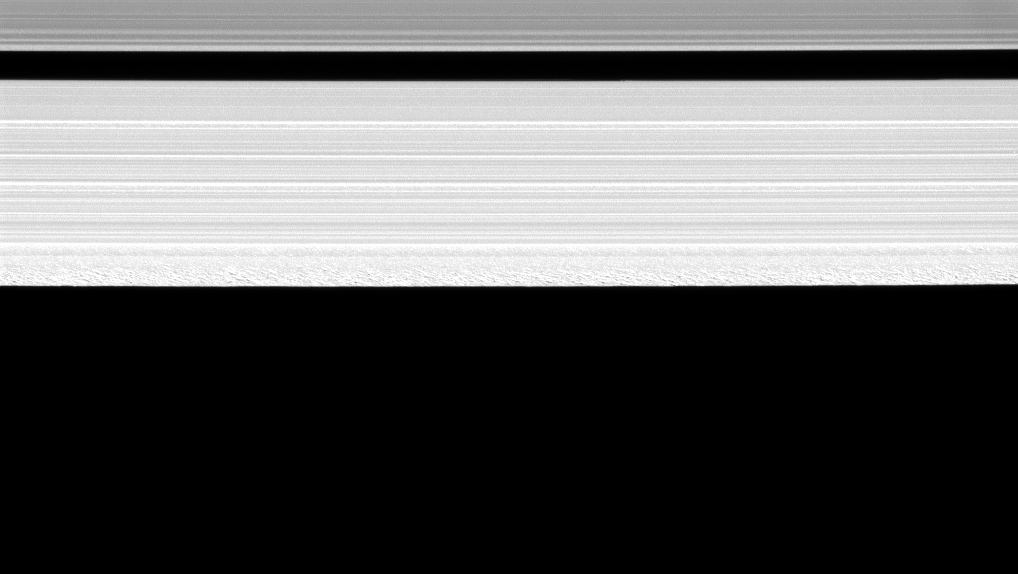

Clumpy Construction

The Cassini spacecraft reveals a remarkable amount of structure in the outer portion of Saturn’s A ring.

The granular look of the outer edge of the A ring, first discovered soon after Cassini’s orbit insertion, is likely created by gravitational clumping of particles there. As ring particles round the planet in their orbits in this region, they also become perturbed by the gravitational forcing of Saturn’s two moons, Janus and Epimetheus. The resulting gravitational resonance at the A ring’s outer edge periodically forces the particles close together, promoting clumping (see PIA09892). Similar clumping is seen at the outer edge of the B ring where a resonance with Mimas has a similar effect on the ring particle orbits (see PIA10421).

The view was obtained at a distance of approximately 206,000 kilometers (128,000 miles) from Saturn and at a Sun-Saturn-spacecraft, or phase, angle of 108 degrees. This view looks toward the sunlit side of the rings from about 64 degrees below the ringplane. The image was taken in visible light with the Cassini spacecraft narrow-angle camera on June 2, 2008. Image scale is 901 meters (2,960 feet) per pixel.

The Cassini-Huygens mission is a cooperative project of NASA, the European Space Agency and the Italian Space Agency. The Jet Propulsion Laboratory, a division of the California Institute of Technology in Pasadena, manages the mission for NASA’s Science Mission Directorate, Washington, D.C. The Cassini orbiter and its two onboard cameras were designed, developed and assembled at JPL. The imaging operations center is based at the Space Science Institute in Boulder, Colo.

Credit: NASA/JPL/Space Science Institute